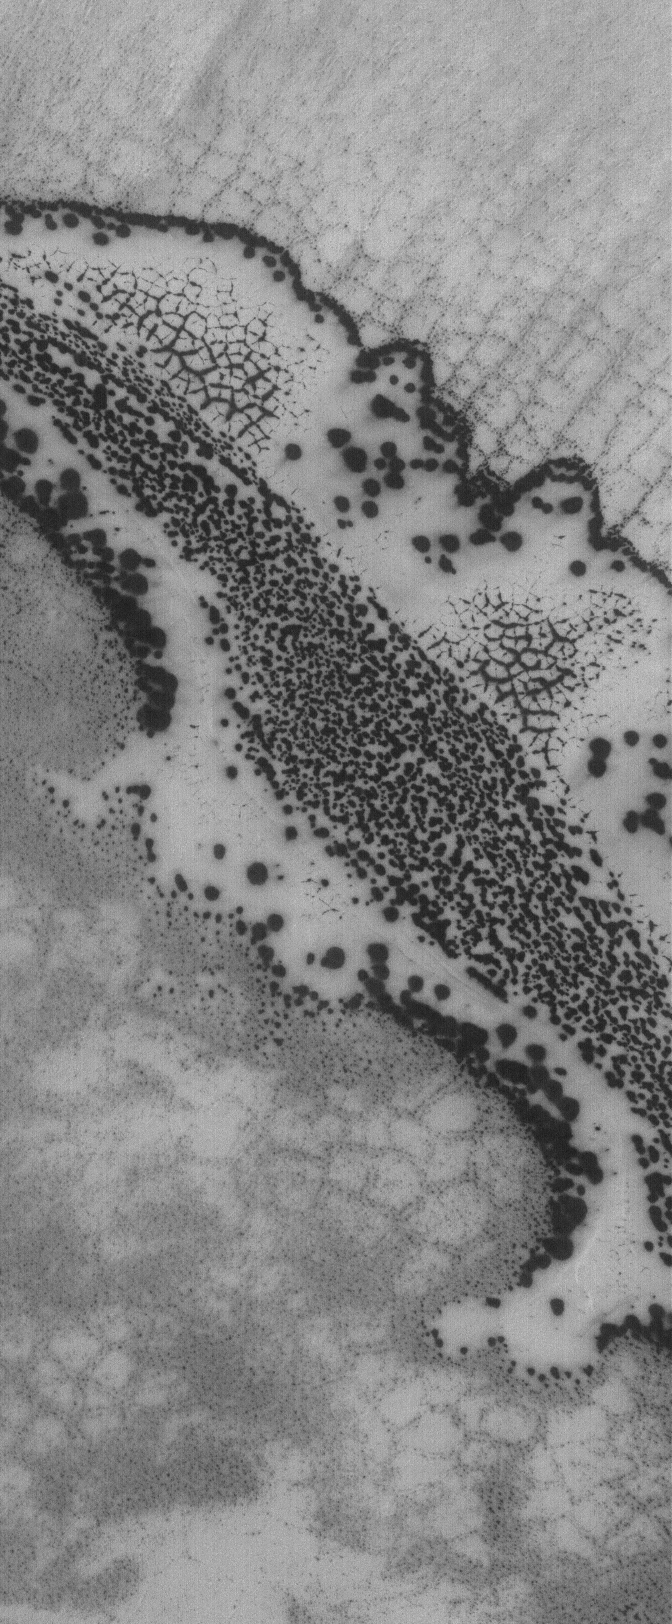

The Defrosting South

20 August 2005
This Mars Global Surveyor (MGS) Mars Orbiter Camera (MOC) image shows varied springtime patterns formed in defrosting, seasonal carbon dioxide frost in the south polar region of Mars. The feature sporting an outline of dark spots and an interior of smaller, closely-spaced dark spots and dark-outlined polygons is a patch of windblown or wind-eroded sand that was covered by carbon dioxide frost during the previous autumn and winter. The fainter, larger polygon pattern on either side of the patch of defrosting sand is formed in the substrate upon which the sand patch is sitting. Polygonal forms such as these might indicate the presence of ice below the surface.

Location near: 79.6°S, 125.0°W
Image width: width: ~3 km (~1.9 mi)
Illumination from: upper left
Season: Southern Spring

Credit: NASA/JPL/Malin Space Science Systems